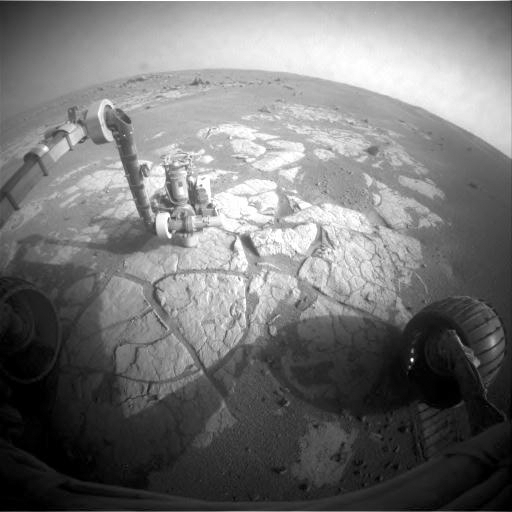

Opportunity Examining Composition of ‘Cook Islands’ Outcrop

This image taken by the front hazard-avoidance camera on NASA’s Mars Exploration Rover Opportunity shows the rover’s arm extended to examine the composition of a rock using the alpha particle X-ray spectrometer.

Opportunity took this image during the 1,826th Martian day, or sol, of the rover’s Mars-surface mission (March 13, 2009).

The spectrometer is at a target called “Penrhyn,” on a rock called “Cook Islands.” As Opportunity makes its way on a long journey from Victoria Crater toward Endeavour Crater, the team is stopping the drive occasionally on the route to check whether the rover finds a trend in the composition of rock exposures.

Credit: NASA/JPL-Caltech